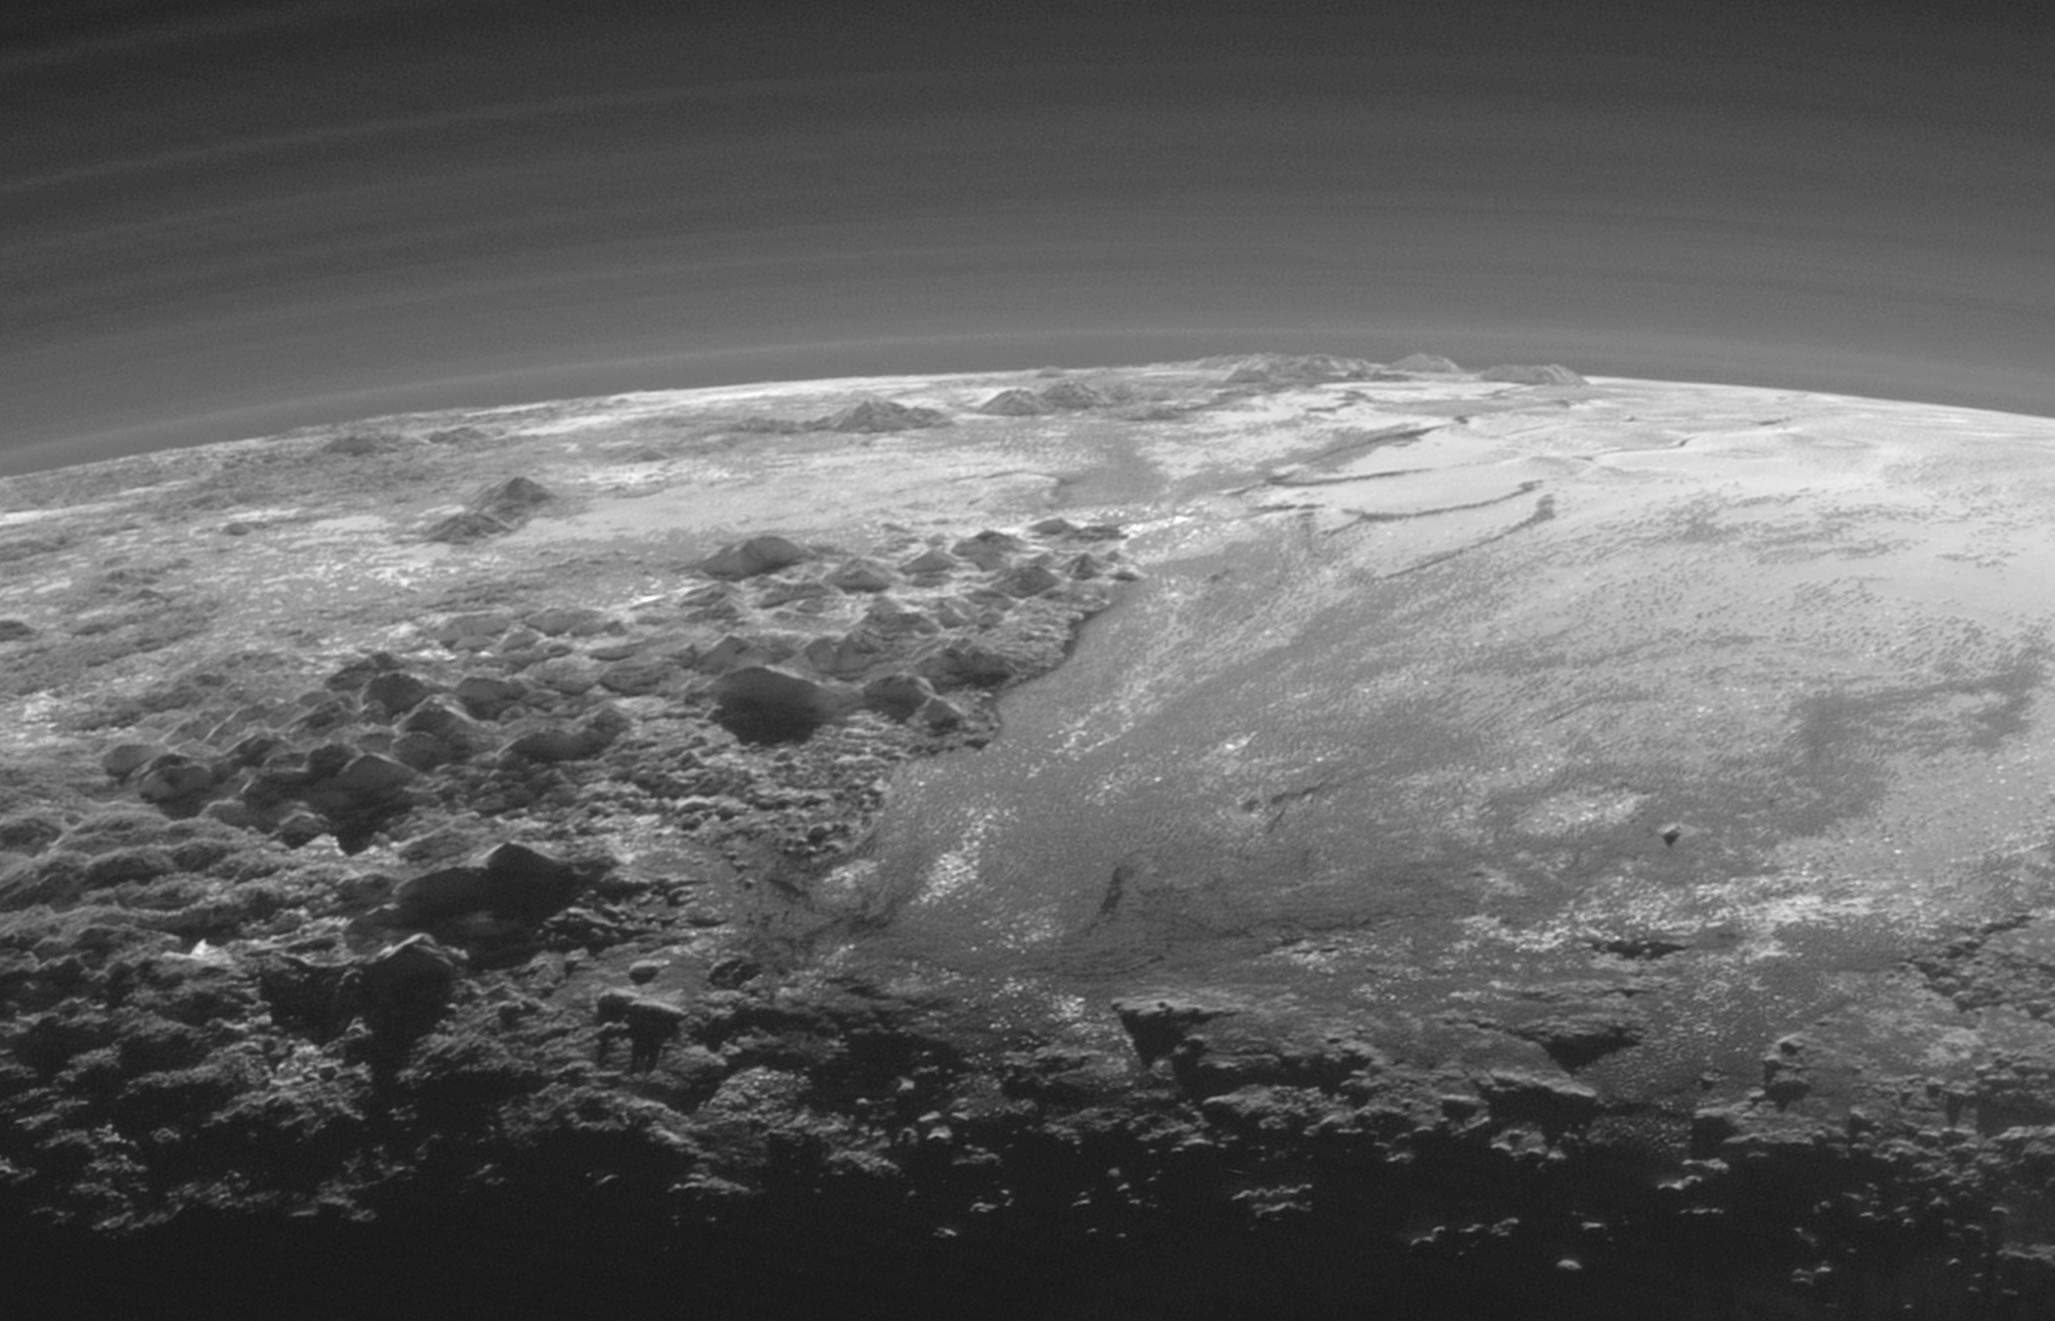

Closer Look: Majestic Mountains and Frozen Plains

Just 15 minutes after its closest approach to Pluto on July 14, 2015, NASA’s New Horizons spacecraft looked back toward the sun and captured a near-sunset view of the rugged, icy mountains and flat ice plains extending to Pluto’s horizon. The smooth expanse of the informally named Sputnik Planum (right) is flanked to the west (left) by rugged mountains up to 11,000 feet (3,500 meters) high, including the informally named Norgay Montes in the foreground and Hillary Montes on the skyline. The backlighting highlights more than a dozen layers of haze in Pluto’s tenuous but distended atmosphere. The image was taken from a distance of 11,000 miles (18,000 kilometers) to Pluto; the scene is 230 miles (380 kilometers) across.

The Johns Hopkins University Applied Physics Laboratory in Laurel, Maryland, designed, built, and operates the New Horizons spacecraft, and manages the mission for NASA’s Science Mission Directorate. The Southwest Research Institute, based in San Antonio, leads the science team, payload operations and encounter science planning. New Horizons is part of the New Frontiers Program managed by NASA’s Marshall Space Flight Center in Huntsville, Alabama.

Credit: NASA/Johns Hopkins University Applied Physics Laboratory/Southwest Research Institute